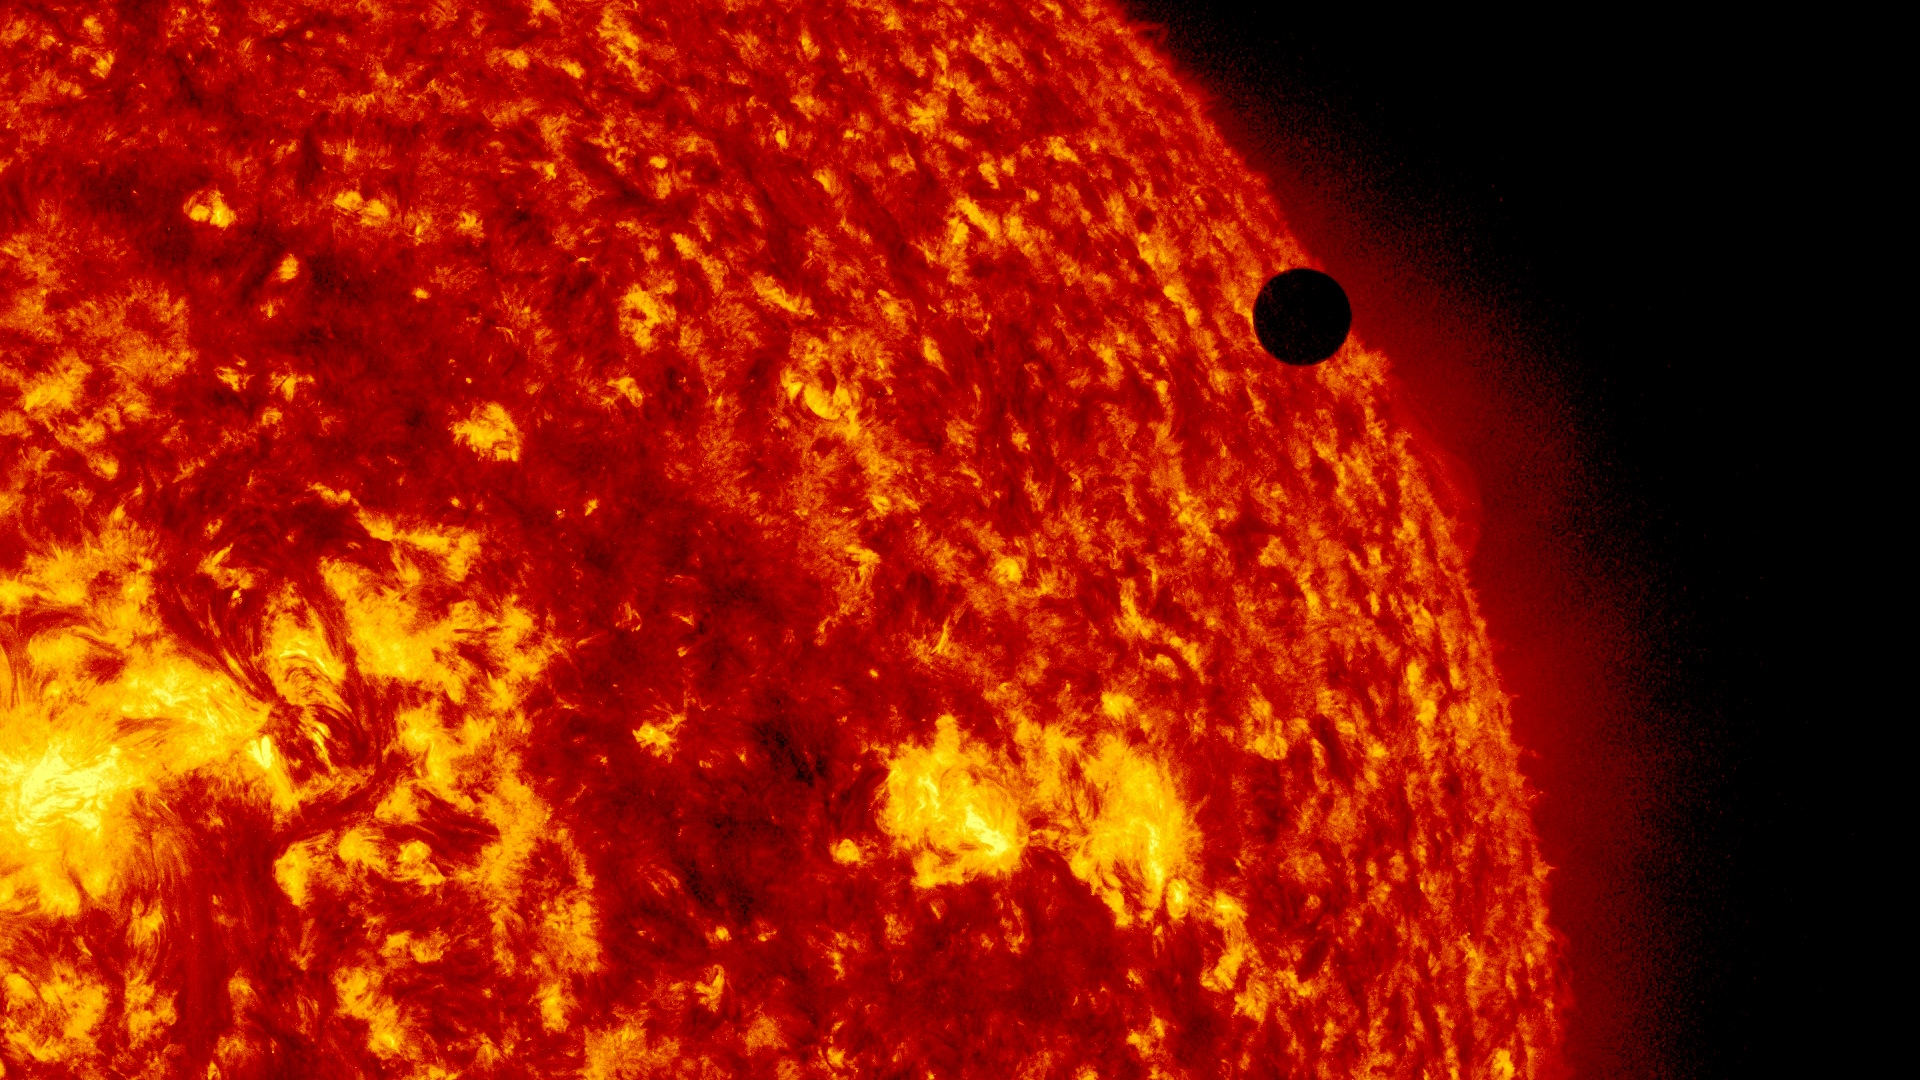

SDO's Ultra-high Definition View of 2012 Venus Transit - 304 Angstrom

NASA image captured June 6, 2012. On June 5-6 2012, SDO is collecting images of one of the rarest predictable solar events: the transit of Venus across the face of the sun. This event happens in pairs eight years apart that are separated from each other by 105 or 121 years. The last transit was in 2004 and the next will not happen until 2117.

Credit: NASA/SDO, AIA